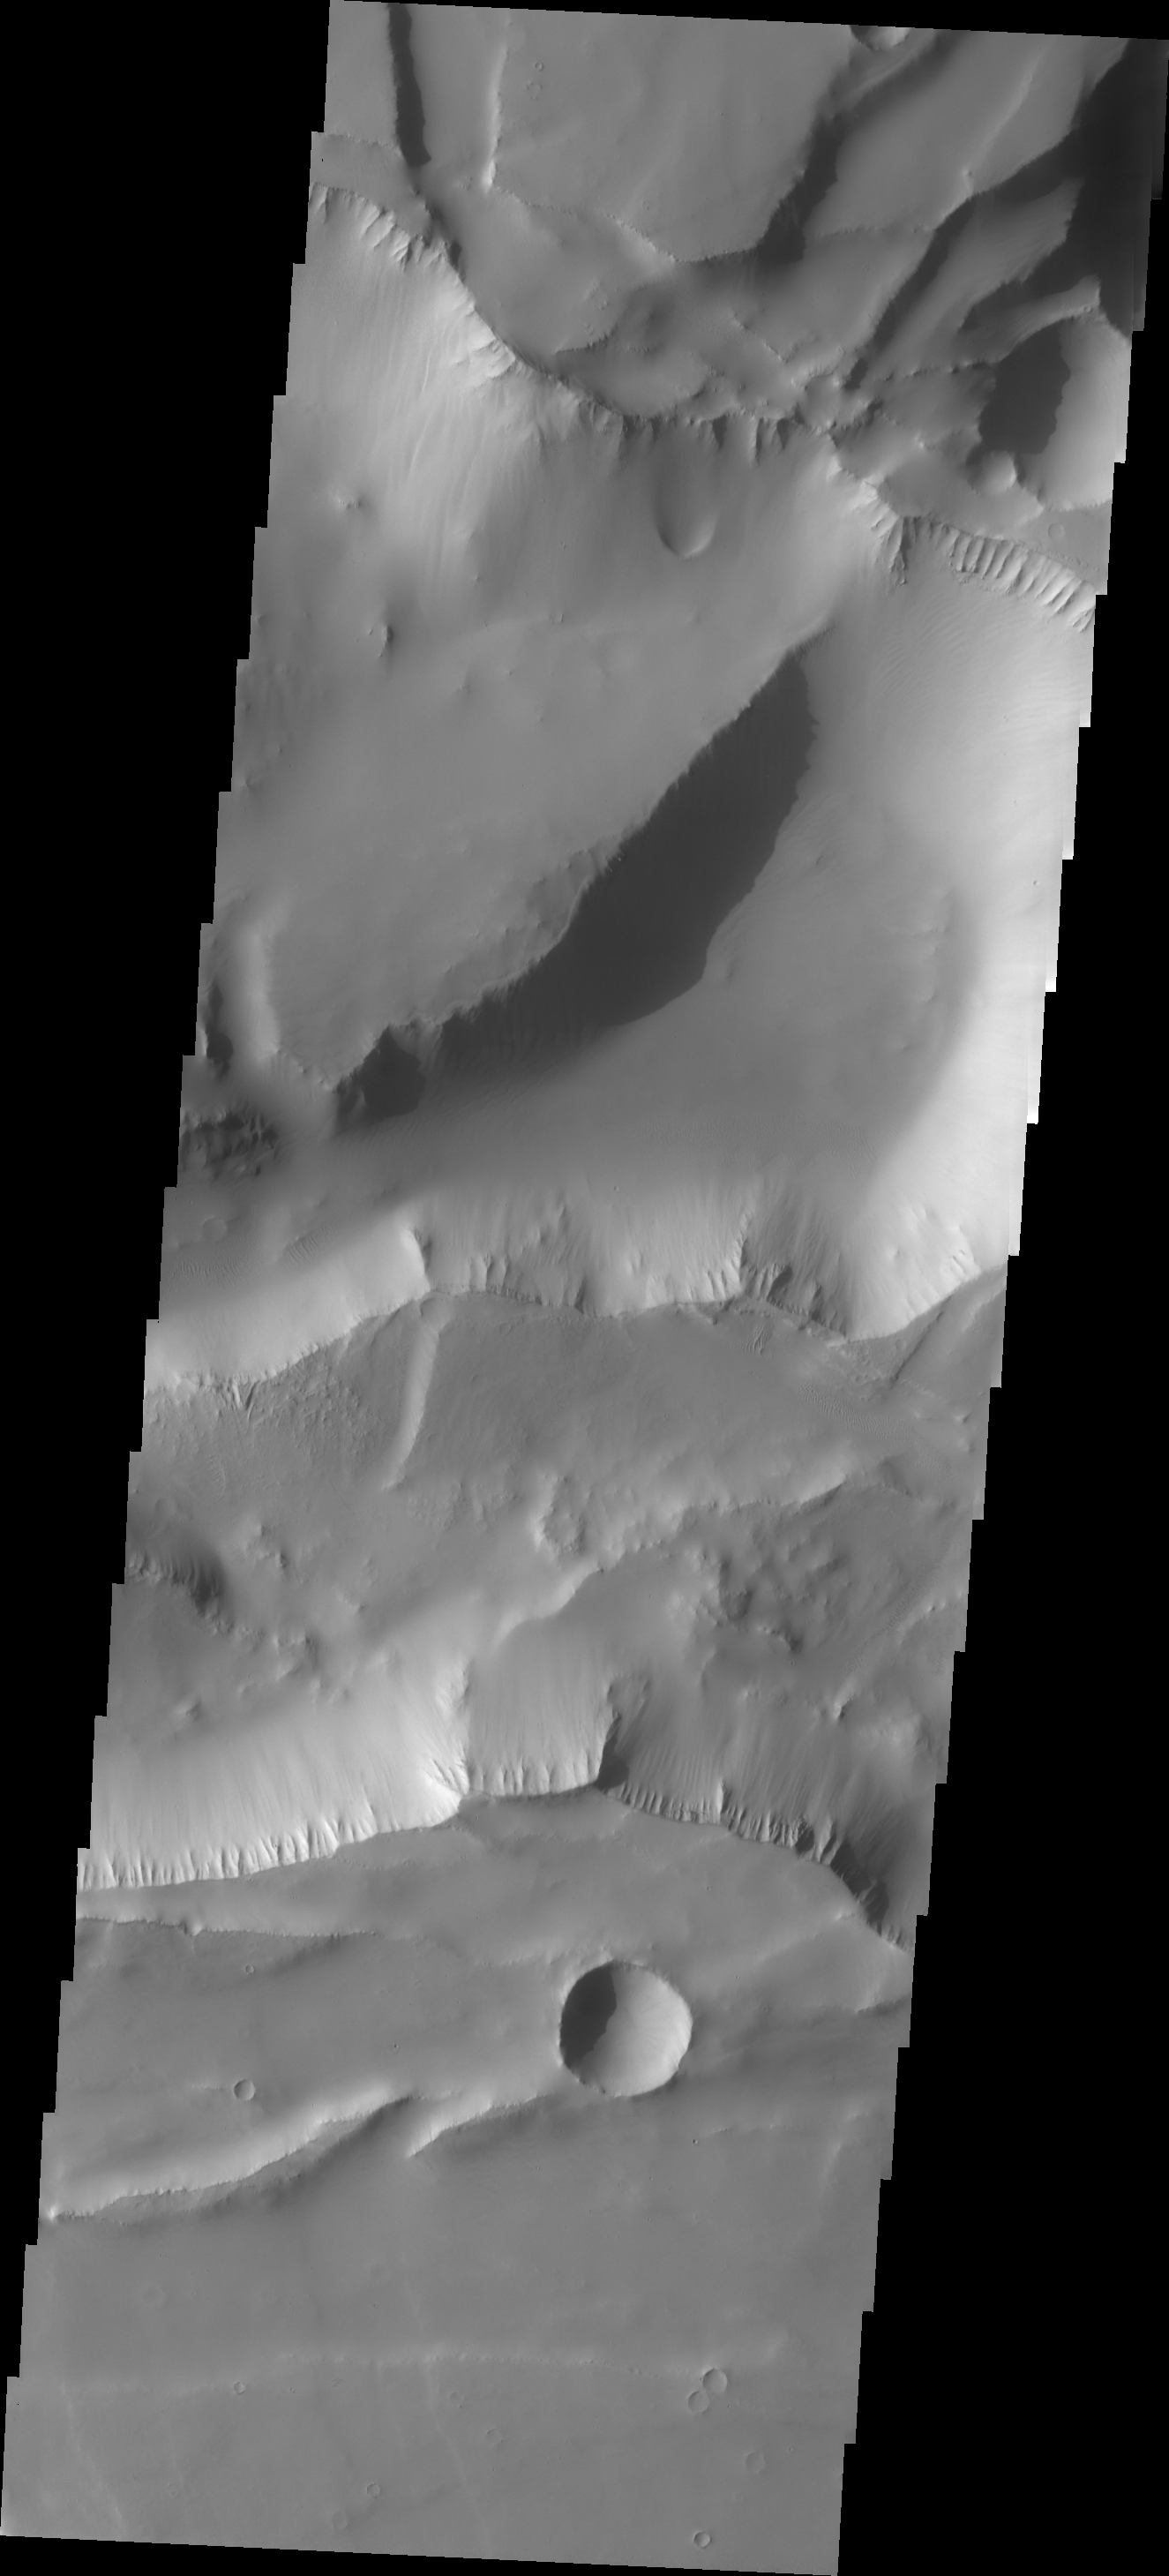

Noctis Labyrinthus

The major Martian dust storm of 2007 filled the sky with dust and produced conditions that prevented the THEMIS VIS camera from being able to image the surface. With no new images being acquired, we’ve dug into the archive to highlight some interesting areas on Mars. The this week’s region is Noctis Labyrinthus. Noctis Labyrinthus is located at the western end of Valles Marineris. This maze-like feature of deep intersecting valleys was formed by tectonic forces and extensive faulting.

Image information: VIS instrument. Latitude -6.8N, Longitude 258.0E. 18 meter/pixel resolution.

Please see the THEMIS Data Citation Note for details on crediting THEMIS images.

Note: this THEMIS visual image has not been radiometrically nor geometrically calibrated for this preliminary release. An empirical correction has been performed to remove instrumental effects. A linear shift has been applied in the cross-track and down-track direction to approximate spacecraft and planetary motion. Fully calibrated and geometrically projected images will be released through the Planetary Data System in accordance with Project policies at a later time.

NASA’s Jet Propulsion Laboratory manages the 2001 Mars Odyssey mission for NASA’s Office of Space Science, Washington, D.C. The Thermal Emission Imaging System (THEMIS) was developed by Arizona State University, Tempe, in collaboration with Raytheon Santa Barbara Remote Sensing. The THEMIS investigation is led by Dr. Philip Christensen at Arizona State University. Lockheed Martin Astronautics, Denver, is the prime contractor for the Odyssey project, and developed and built the orbiter. Mission operations are conducted jointly from Lockheed Martin and from JPL, a division of the California Institute of Technology in Pasadena.

Credit: NASA/JPL/ASU